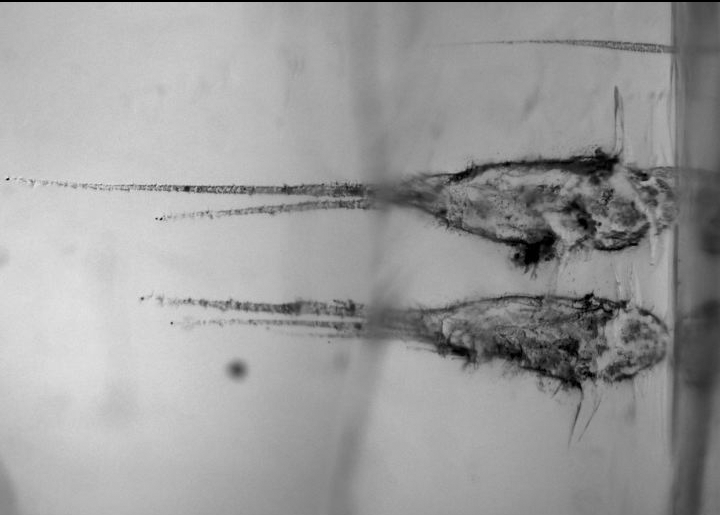

Making Celestial Tracks

This image shows the tracks left by two comet particles after they impacted the Stardust spacecraft’s comet dust collector. The collector is made up of a low-density glass material called aerogel. Scientists have begun extracting comet particles from these and other similar tadpole-shaped tracks.

Credit: NASA/JPL-Caltech/University of Washington